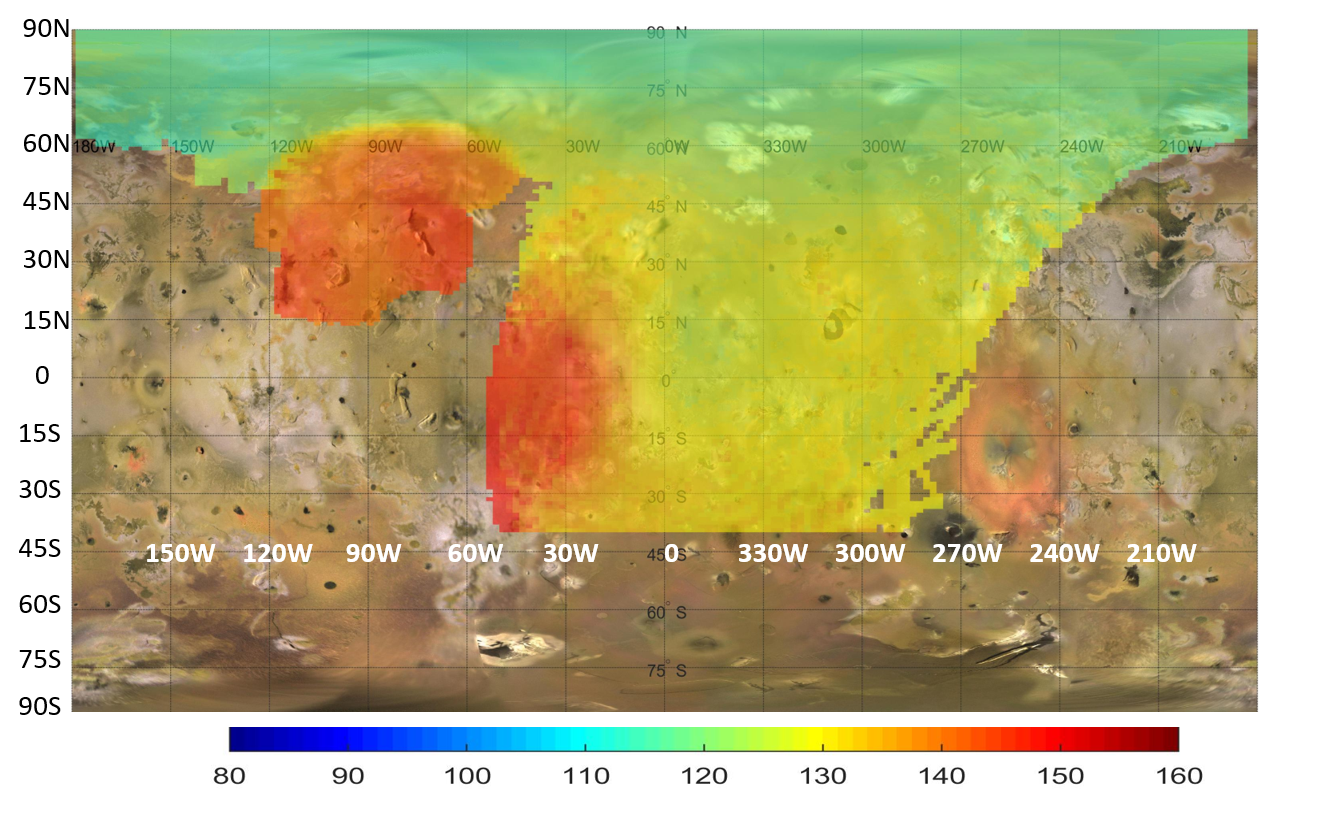

NASA’s Juno Peers Beneath Io’s Surface

This map represents data captured by the Microwave Radiometer (MWR) aboard NASA’s Juno spacecraft, indicating heat rising from just beneath the surface of Jupiter’s moon Io. While infrared instruments measure the temperature of the moon’s surface, the lowest frequency microwave channels (0.6 and 1.25 gigahertz) on the MWR can penetrate between about 6 and 20 feet (2 and 6 meters) into the crust. The colors on this map illustrate a distinct temperature gradient across the moon, with the most extreme, localized heat output in red.

The most prominent red anomaly in the upper left (between 60 and 120 degrees west longitude) reveals subsurface temperatures 18 to 36 degrees Fahrenheit (10 to 20 degrees Celsius, or 10 to 20 Kelvin) warmer than the surrounding area. This massive regional heat source coincides with the Zal Montes Patera complex, an area where Juno’s Stellar Reference Unit observed an active lava flow. A second major subsurface heat source is also visible near the equator, stretching from 0 to 50 degrees west longitude. Together, these distinct microwave anomalies indicate significant internal heating occurring within the upper tens of meters of Io’s crust.

Contrasting with these intense hot spots are the yellow and green regions, which reflect temperatures more common across the moon. The yellow areas represent intermediate temperatures that naturally warm up to near -190°F (-123°C, or 150 Kelvin) as they approach the equator. Meanwhile, the green areas, primarily visible toward the higher northern latitudes, indicate the coolest subsurface temperatures, dropping to around -298°F (-183°C, or 90 Kelvin) near the pole.

NASA’s Jet Propulsion Laboratory, a division of Caltech in Pasadena, California, manages the Juno mission for the principal investigator, Scott Bolton, of the Southwest Research Institute in San Antonio. Juno is part of NASA’s New Frontiers Program, which is managed at NASA’s Marshall Space Flight Center in Huntsville, Alabama, for the agency’s Science Mission Directorate in Washington. The MWR was built by JPL. Lockheed Martin Space in Denver built and operates the spacecraft.

Credit: NASA/JPL-Caltech/SwRI/USGS